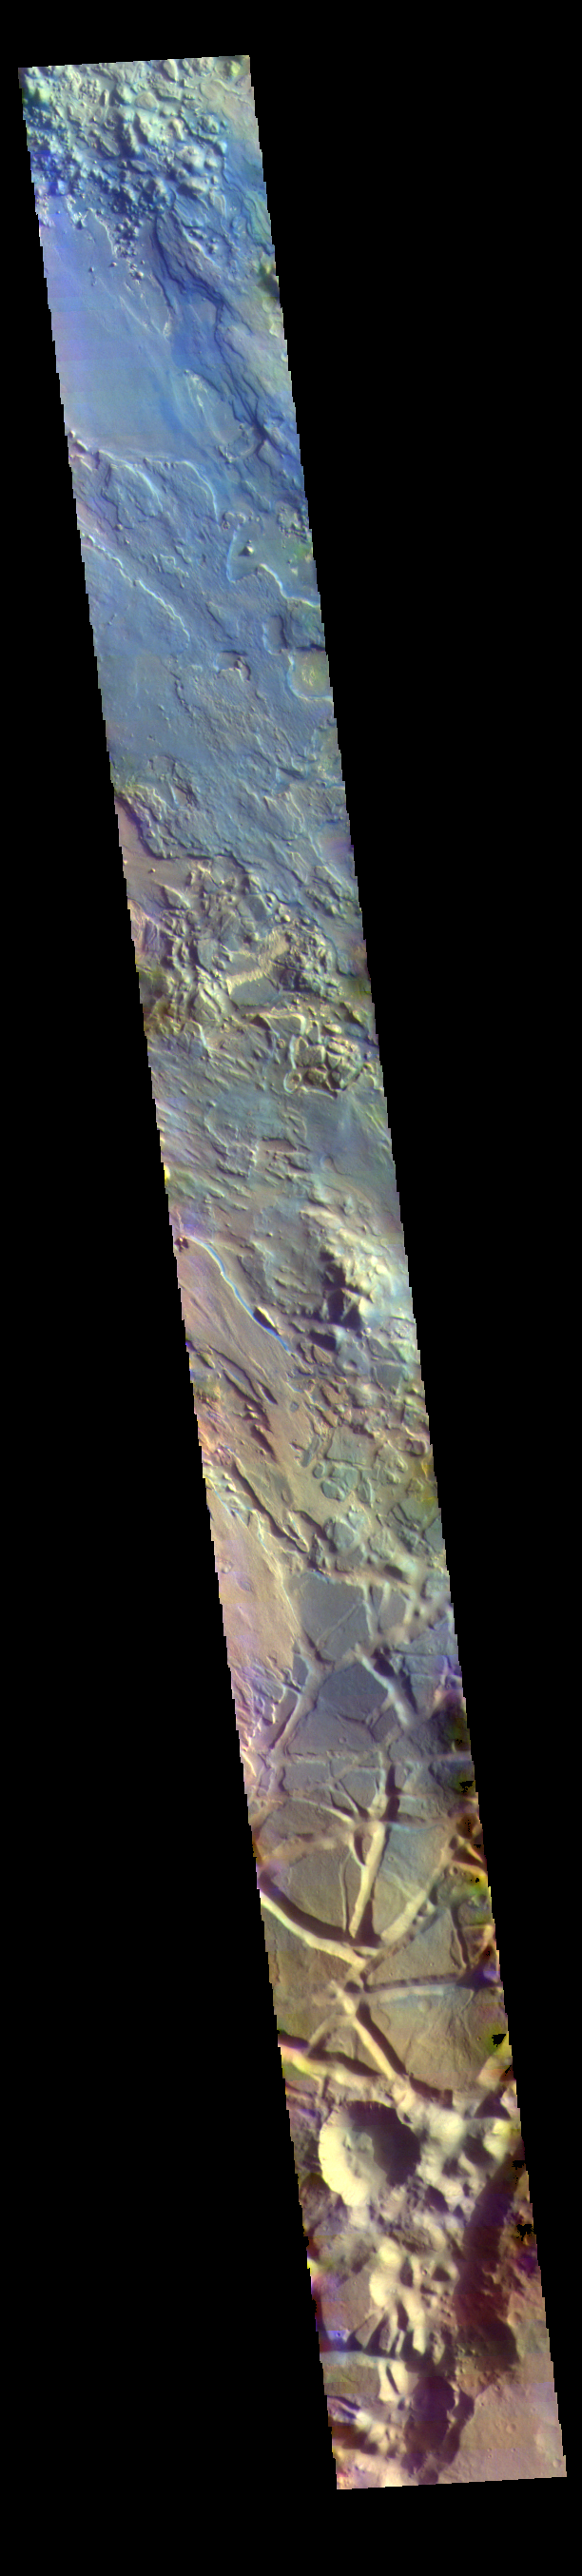

Aram Chaos – False Color

The THEMIS VIS camera contains 5 filters. The data from different filters can be combined in multiple ways to create a false color image. These false color images may reveal subtle variations of the surface not easily identified in a single band image. Today’s false color image is located in Aram Chaos. Aram Chaos was initially formed by a large impact. Over time the crater interior was modified by several different processes, including liquid water. Located near Ares Vallis, a narrow channel links the Aram Chaos crater with Ares Vallis indicating a substantial amount of water was located in the crater. Chaos forms from erosion of the surface into mesa features. With time the valleys expand creating the jumble of hills seen in the image.

Credit: NASA/JPL-Caltech/ASU